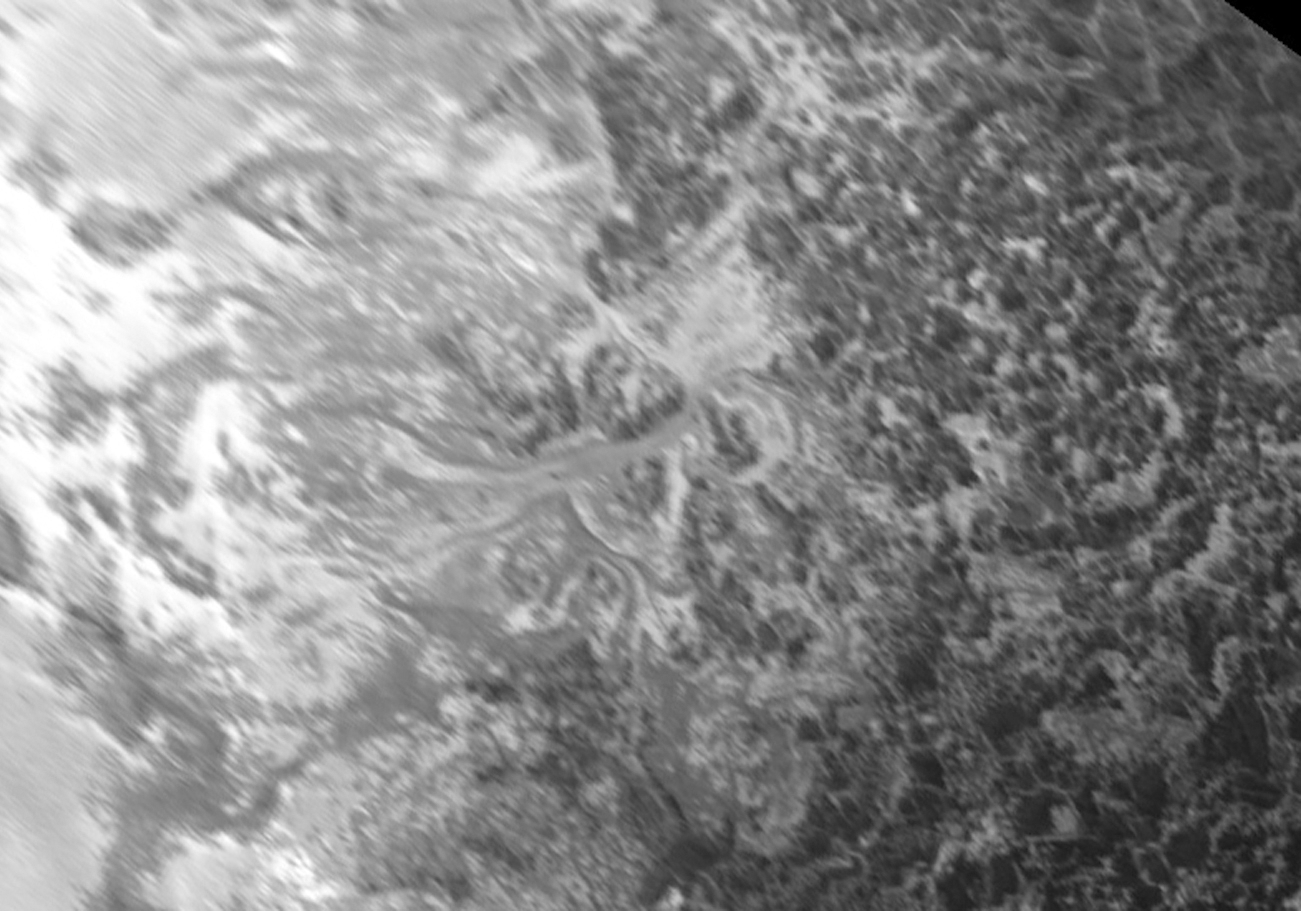

Intricate Valley Glaciers on Pluto

Figure 1

This image is re-projected from the oblique, backlit view shown in the new crescent image of Pluto. The backlighting highlights the intricate flow lines on the glaciers. The flow front of the ice moving into the informally named Sputnik Planum is outlined by the blue arrows (Figure 1). The origin of the ridges and pits on the right side of the image remains uncertain. This image is 390 miles (630 kilometers) across.

The Johns Hopkins University Applied Physics Laboratory in Laurel, Maryland, designed, built, and operates the New Horizons spacecraft, and manages the mission for NASA’s Science Mission Directorate. The Southwest Research Institute, based in San Antonio, leads the science team, payload operations and encounter science planning. New Horizons is part of the New Frontiers Program managed by NASA’s Marshall Space Flight Center in Huntsville, Alabama.

Credit: NASA/Johns Hopkins University Applied Physics Laboratory/Southwest Research Institute